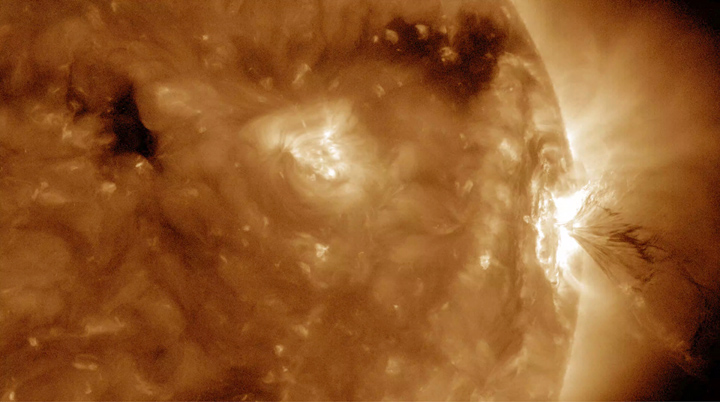

Solar Flares with some Flair

The Sun produced three M-class (medium-sized) flares in less than 13 hours and the third one had an interesting flourish at the end (July 22-23, 2016). These were the largest flares the Sun had produced this year. The first two flares occurred in quick succession. The third one (see the still taken at 5:38 UT on the 23rd), besides the familiar bright flash of a flare, also spewed out into space a curving string of plasma.

Movies
PIA17912_Threeflares193_big.mp4
PIA17912_Threeflares193_sm.mp4

SDO is managed by NASA’s Goddard Space Flight Center, Greenbelt, Maryland, for NASA’s Science Mission Directorate, Washington. Its Atmosphere Imaging Assembly was built by the Lockheed Martin Solar Astrophysics Laboratory (LMSAL), Palo Alto, California.

Credit: NASA/GSFC/Solar Dynamics Observatory